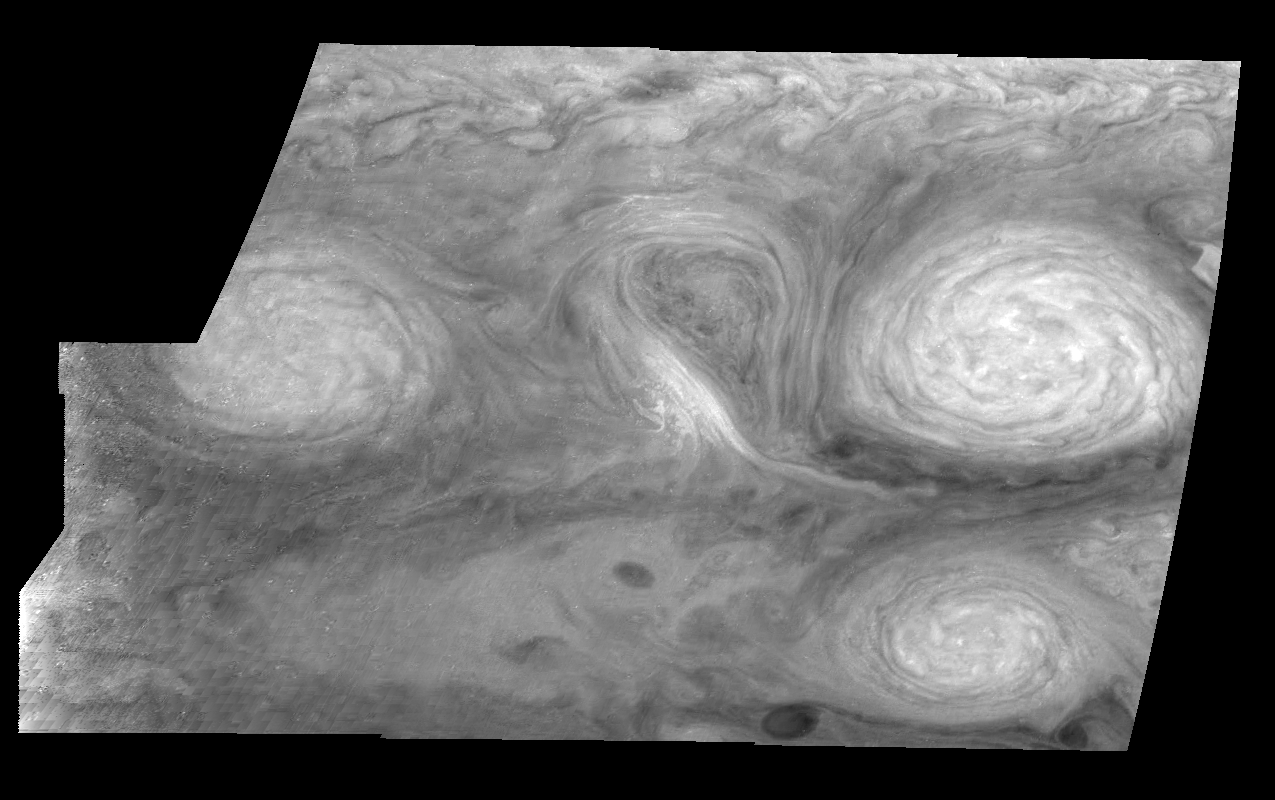

Jupiter’s Long-lived White Ovals in a Methane Band (Time Set 2)

Light at 727 nanometers is moderately absorbed by atmospheric methane. This mosaic shows the features of Jupiter’s main visible cloud deck and upper-tropospheric haze, with higher features enhanced in brightness over lower features. Oval cloud systems of this type are often associated with chaotic cyclonic systems such as the balloon shaped vortex seen here between the well formed ovals. This system is centered near 30 degrees south planetocentric latitude and 100 degrees west longitude and rotates in a clockwise sense about its center. The oval shaped vortices in the upper half of the mosaic are two of the three long-lived White Ovals that formed to the south of the Red Spot in the 1930’s and, like the Red Spot, rotate in a counterclockwise sense. The east to west dimension of the leftmost White Oval is 9000 kilometers (km). (The diameter of the Earth is 12,756 km.) The White Ovals drift in longitude relative to one another, and are presently restricting the cyclonic structure.

To the south, the smaller oval and its accompanying cyclonic system are moving eastward at about 0.4 degrees per day relative to the larger ovals. The interaction between these two cyclonic storm systems is producing high, thick cumulus-like clouds in the southern part of the more northerly trapped system.

North is at the top of this mosaic. The smallest resolved features are tens of kilometers in size. These images were taken on February 19, 1997, at a range of 1.1 million kilometers by the Solid State Imaging (CCD) system aboard NASA’s Galileo spacecraft.

The Jet Propulsion Laboratory, Pasadena, CA manages the mission for NASA’s Office of Space Science, Washington, DC.

Credit: NASA/JPL-Caltech